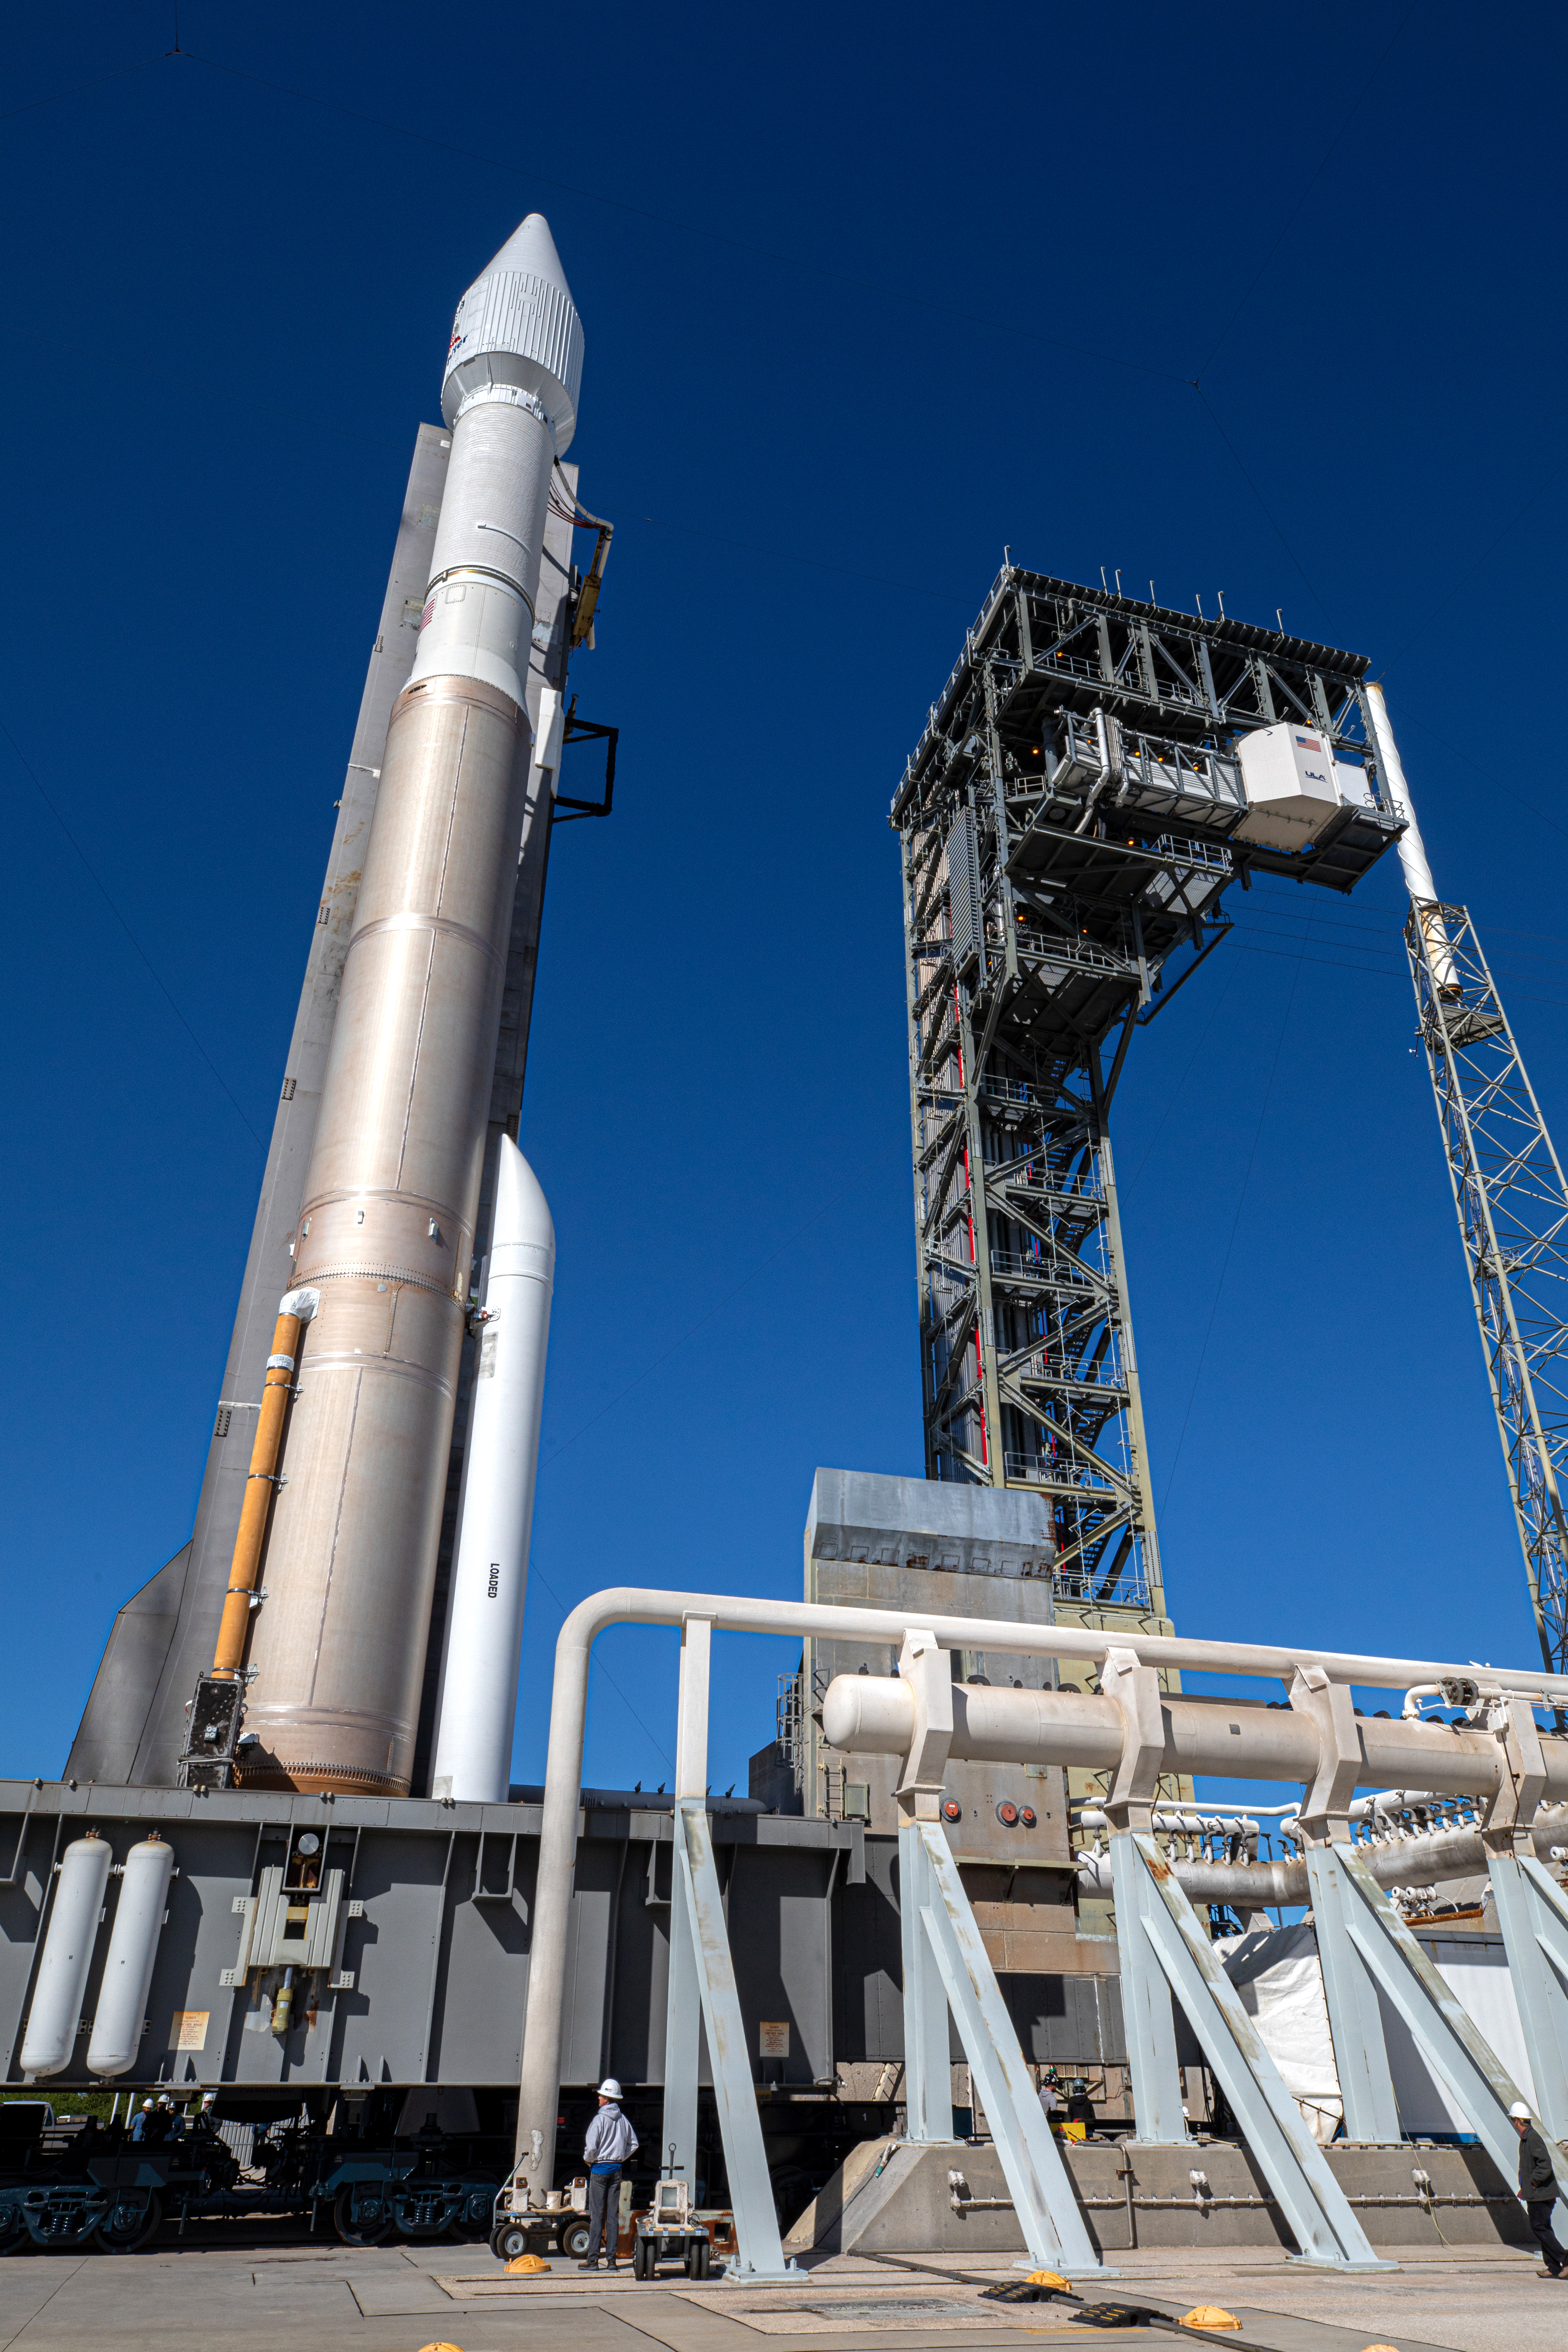

Solar Orbiter Rollout to Pad

The United Launch Alliance Atlas V rocket with the Solar Orbiter spacecraft arrives at the launch pad at Space Launch Complex 41 on Cape Canaveral Air Force Station in Florida on Feb. 8, 2020. Solar Orbiter is an international cooperative mission between ESA (European Space Agency) and NASA. The mission aims to study the Sun, its outer atmosphere and solar wind. The spacecraft will provide the first images of the Sun’s poles. NASA’s Launch Services Program based at Kennedy is managing the launch. The spacecraft has been developed by Airbus Defence and Space. Solar Orbiter will launch Feb. 9, 2020 aboard the Atlas V rocket.

Credit: NASA/Kim Shiflett